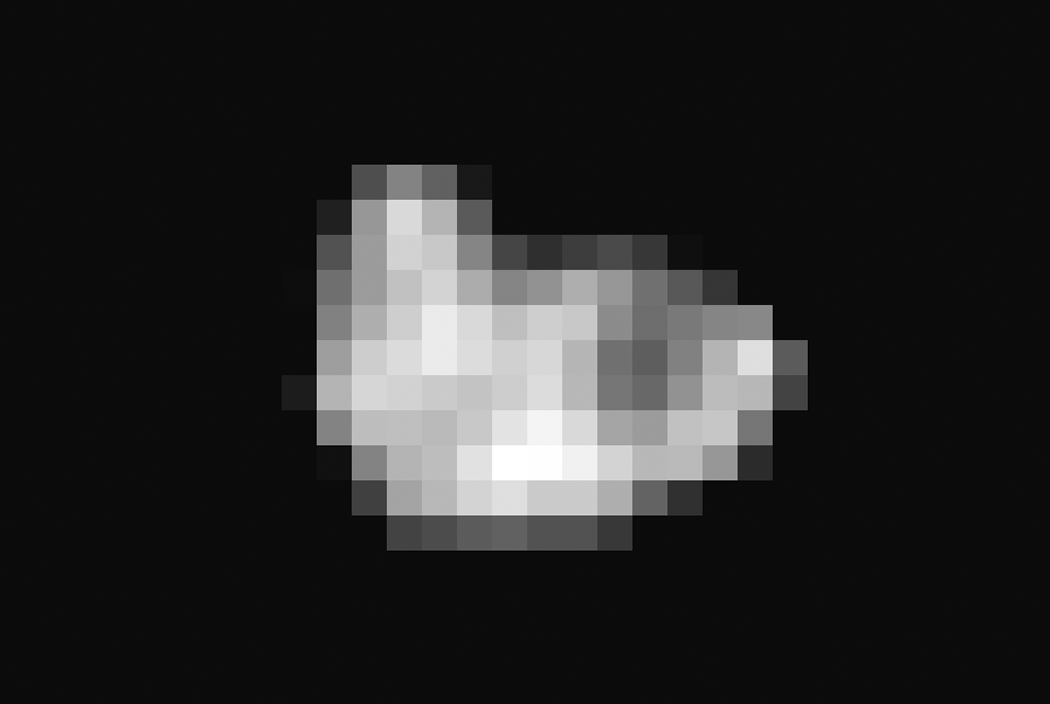

Hydra Emerges from the Shadows

Since its discovery in 2005, Pluto’s moon Hydra has been known only as a fuzzy dot of uncertain shape, size, and reflectivity. Imaging obtained during NASA’s New Horizons’ historic transit of the Pluto-Charon system and transmitted to Earth early this morning has definitively resolved these fundamental properties of Pluto’s outermost moon. Long Range Reconnaissance Imager (LORRI) observations revealed an irregularly shaped body characterized by significant brightness variations over the surface. With a resolution of 2 miles (3 kilometers) per pixel, the LORRI image shows the tiny potato-shaped moon measures 27 miles (43 kilometers) by 20 miles (33 kilometers).

Like that of Charon, Hydra’s surface is probably covered with water ice, the most abundant ice in the universe. Observed within Hydra’s bright regions is a darker circular structure with a diameter of approximately 6 miles (10 kilometers). Hydra’s reflectivity (the percentage of incident light reflected from the surface) is intermediate between that of Pluto and Charon.

Hydra was approximately 400,000 miles away from New Horizons when this image was acquired.

The Johns Hopkins University Applied Physics Laboratory in Laurel, Maryland, designed, built, and operates the New Horizons spacecraft, and manages the mission for NASA’s Science Mission Directorate. The Southwest Research Institute, based in San Antonio, leads the science team, payload operations and encounter science planning. New Horizons is part of the New Frontiers Program managed by NASA’s Marshall Space Flight Center in Huntsville, Alabama.

Credit: NASA/Johns Hopkins University Applied Physics Laboratory/Southwest Research Institute